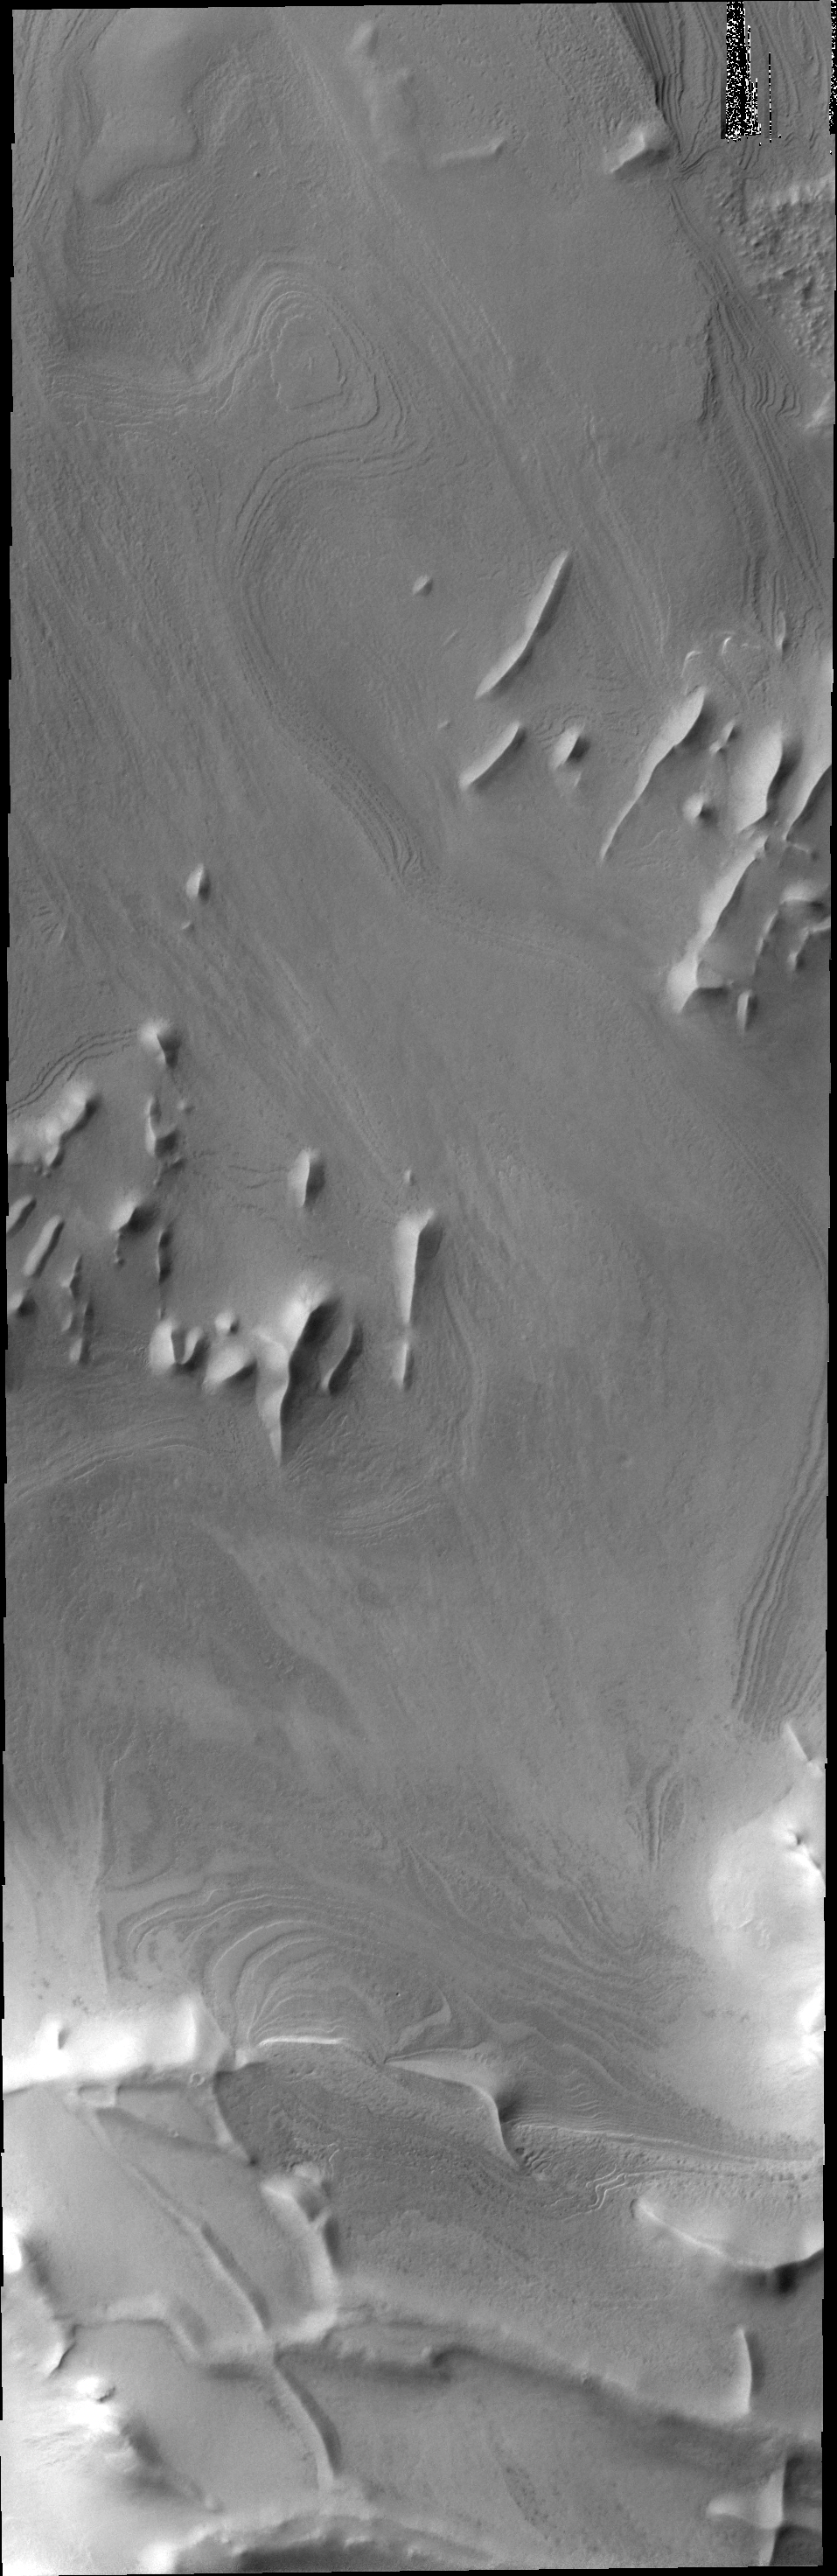

Polar Layers

Located further north than yesterday’s image, ridges are still prevalent in this image. Layers of material cover this region.

Credit: NASA/JPL-Caltech/ASU